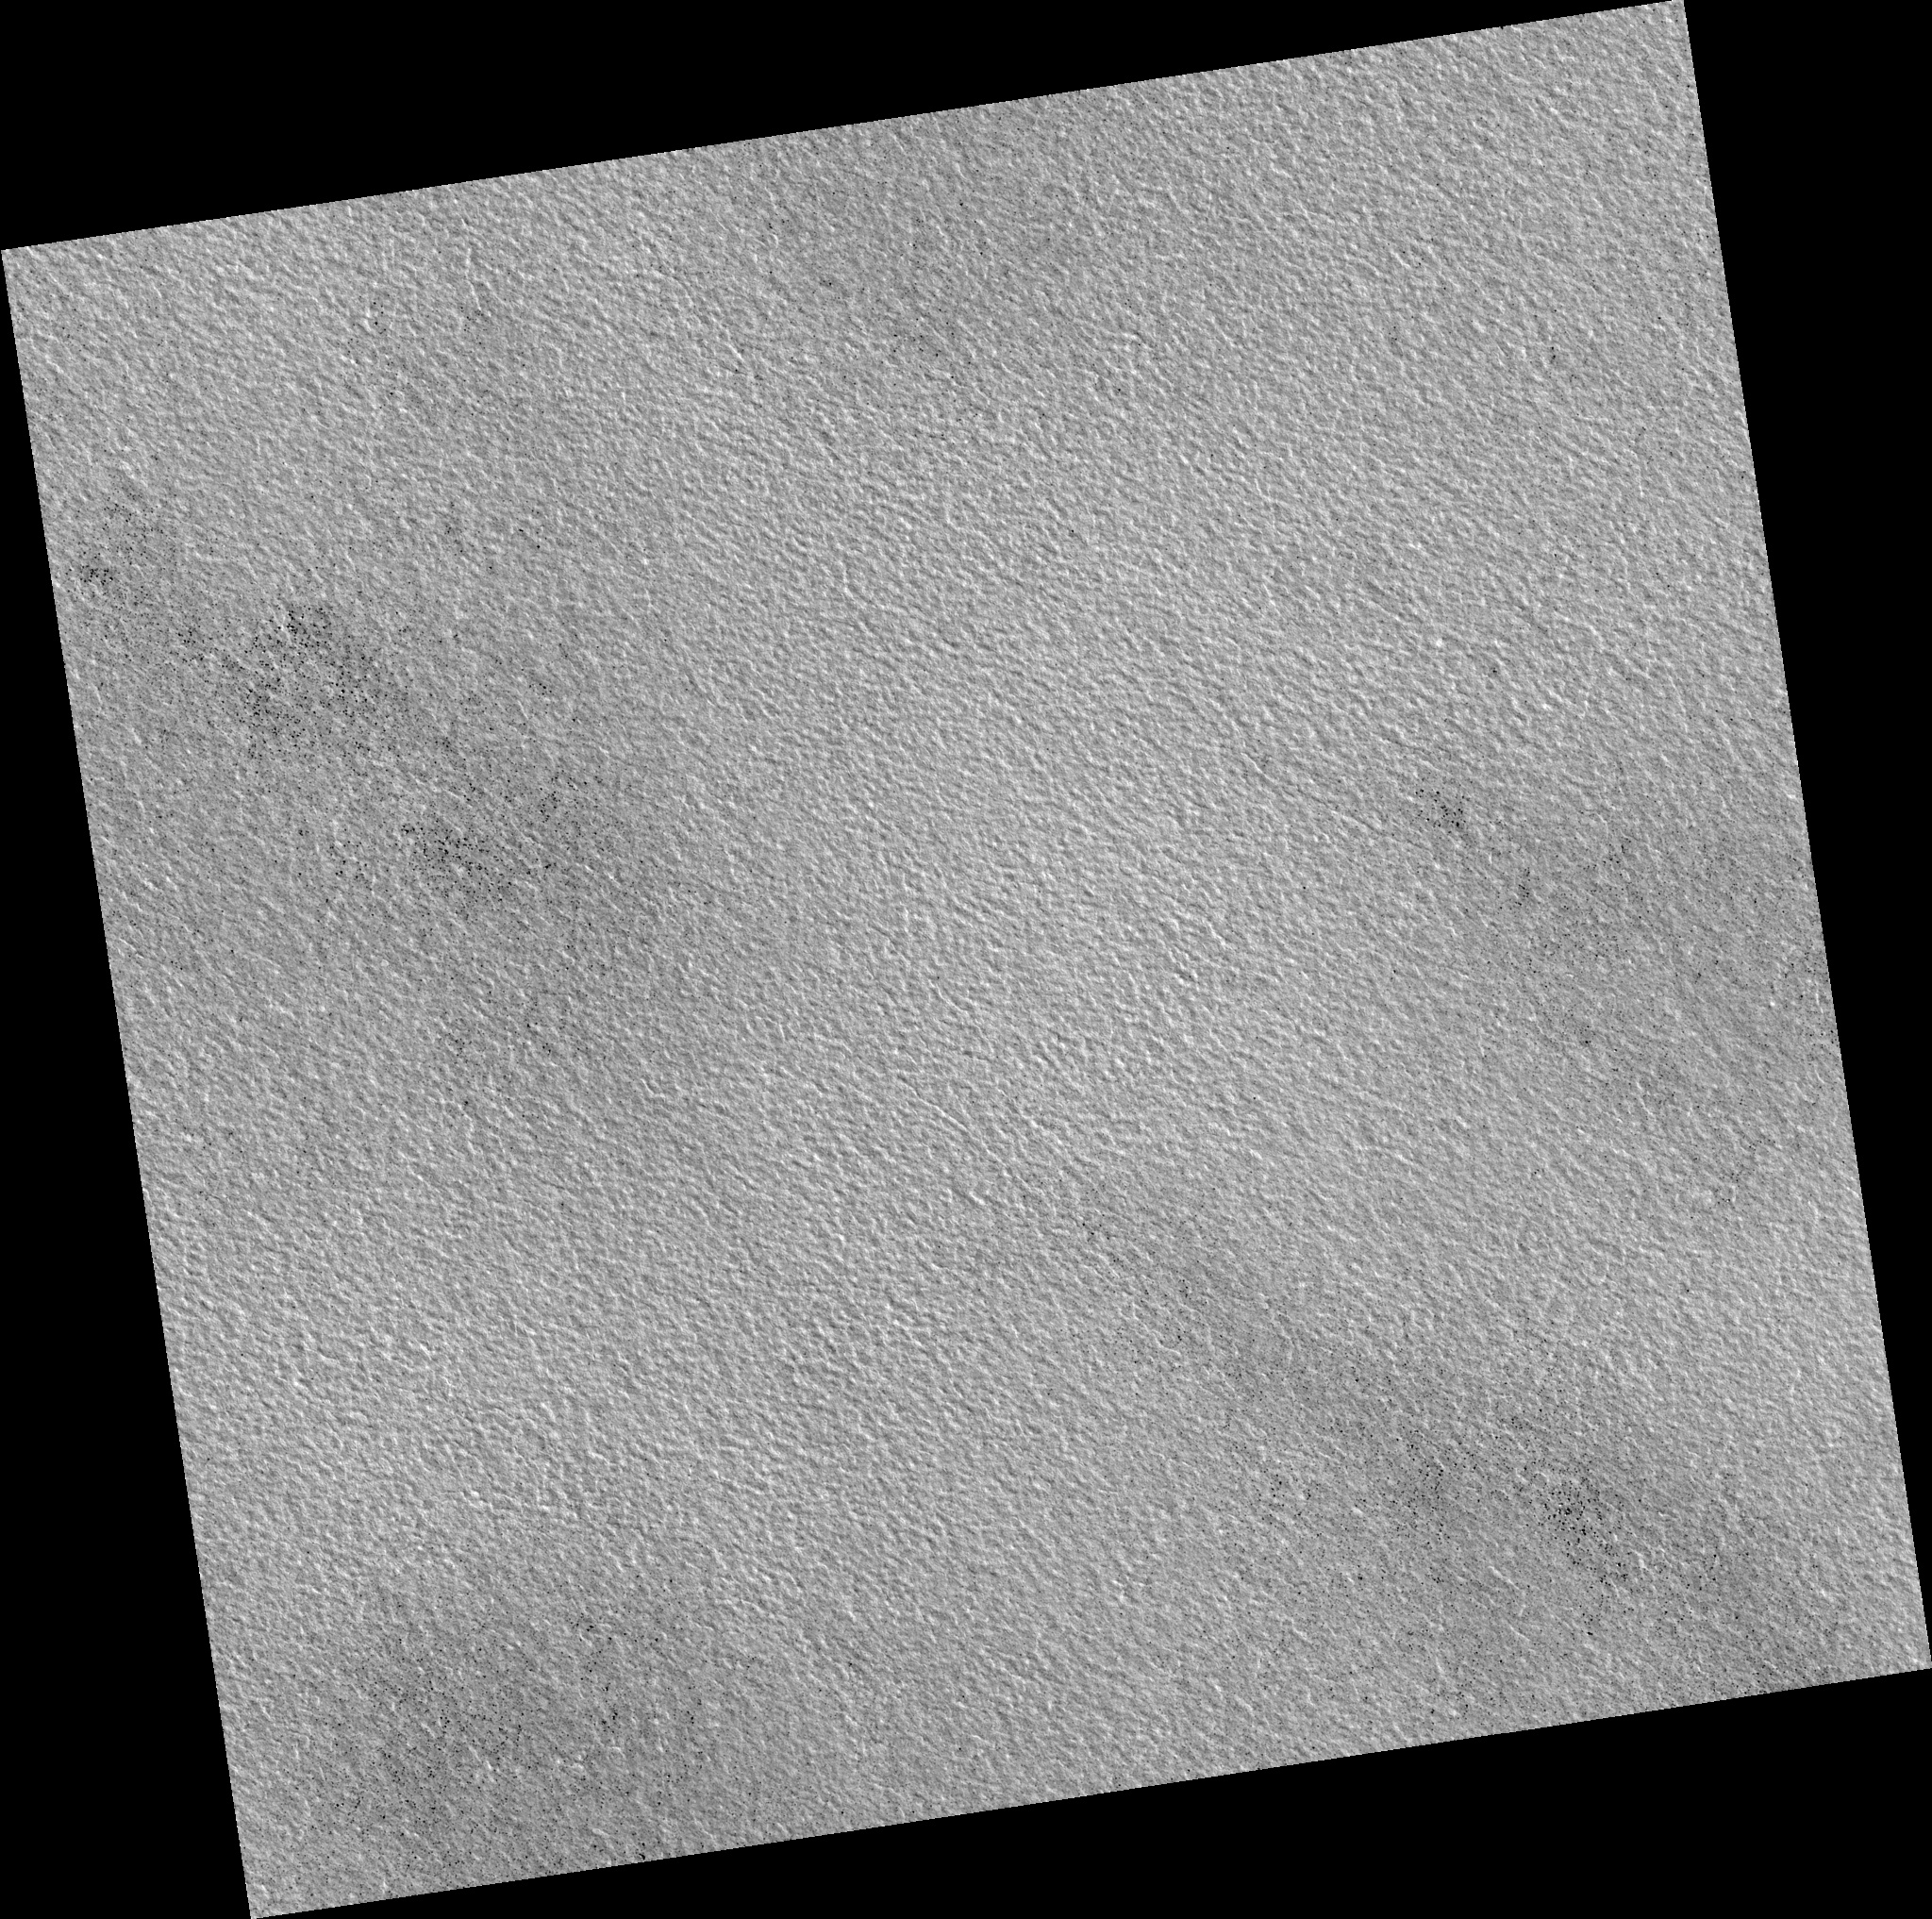

Northern Plains

Image PSP_001337_2480 was taken by the High Resolution Imaging Science Experiment (HiRISE) camera onboard the Mars Reconnaissance Orbiter spacecraft on November 8, 2006. The complete image is centered at 67.7 degrees latitude, 284.6 degrees East longitude. The range to the target site was 312.2 km (195.1 miles). At this distance the image scale is 31.2 cm/pixel (with 1 x 1 binning) so objects ~94 cm across are resolved. The image shown here has been map-projected to 25 cm/pixel. The image was taken at a local Mars time of 3:05 PM and the scene is illuminated from the west with a solar incidence angle of 57 degrees, thus the sun was about 33 degrees above the horizon. At a solar longitude of 132.4 degrees, the season on Mars is Northern Summer.

NASA’s Jet Propulsion Laboratory, a division of the California Institute of Technology in Pasadena, manages the Mars Reconnaissance Orbiter for NASA’s Science Mission Directorate, Washington. Lockheed Martin Space Systems, Denver, is the prime contractor for the project and built the spacecraft. The High Resolution Imaging Science Experiment is operated by the University of Arizona, Tucson, and the instrument was built by Ball Aerospace and Technology Corp., Boulder, Colo.

Credit: NASA/JPL/Univ. of Arizona